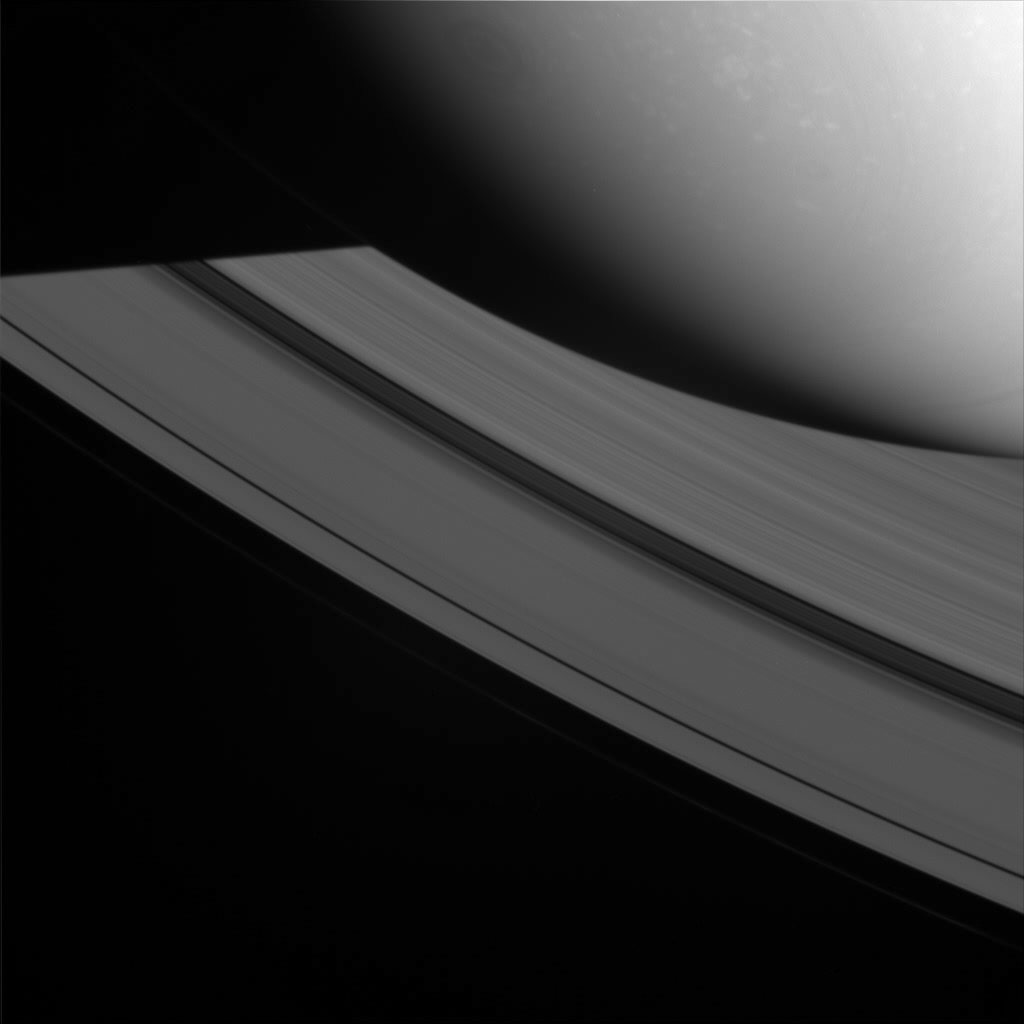

Shadow of the Giant

Saturn’s shadow cuts across the rings in this view from high above the ringplane. While in the shadow the ring particles cool off and then heat up again when they enter the sunlight.

The image was taken in visible light with the Cassini spacecraft wide-angle camera on Oct. 18, 2008 at a distance of approximately 749,000 kilometers (465,000 miles) from Saturn and at a Sun-Saturn-spacecraft, or phase, angle of 44 degrees. Image scale is 41 kilometers (26 miles) per pixel.

The Cassini-Huygens mission is a cooperative project of NASA, the European Space Agency and the Italian Space Agency. The Jet Propulsion Laboratory, a division of the California Institute of Technology in Pasadena, manages the mission for NASA’s Science Mission Directorate, Washington, D.C. The Cassini orbiter and its two onboard cameras were designed, developed and assembled at JPL. The imaging operations center is based at the Space Science Institute in Boulder, Colo.

Credit: NASA/JPL/Space Science Institute